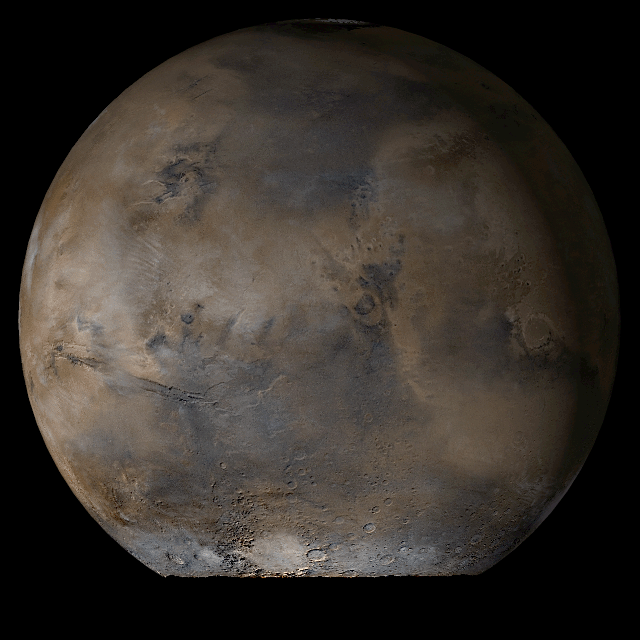

Mars at Ls 93°: Acidalia/Mare Erythraeum

8 August 2006
This picture is a composite of Mars Global Surveyor (MGS) Mars Orbiter Camera (MOC) daily global images acquired at Ls 93° during a previous Mars year. This month, Mars looks similar, as Ls 93° occurs in mid-August 2006. The picture shows the Acidalia/Mare Erythraeum face of Mars. Over the course of the month, additional faces of Mars as it appears at this time of year are being posted for MOC Picture of the Day. Ls, solar longitude, is a measure of the time of year on Mars. Mars travels 360° around the Sun in 1 Mars year. The year begins at Ls 0°, the start of northern spring and southern autumn.

Season: Northern Summer/Southern Winter

Credit: NASA/JPL/Malin Space Science Systems